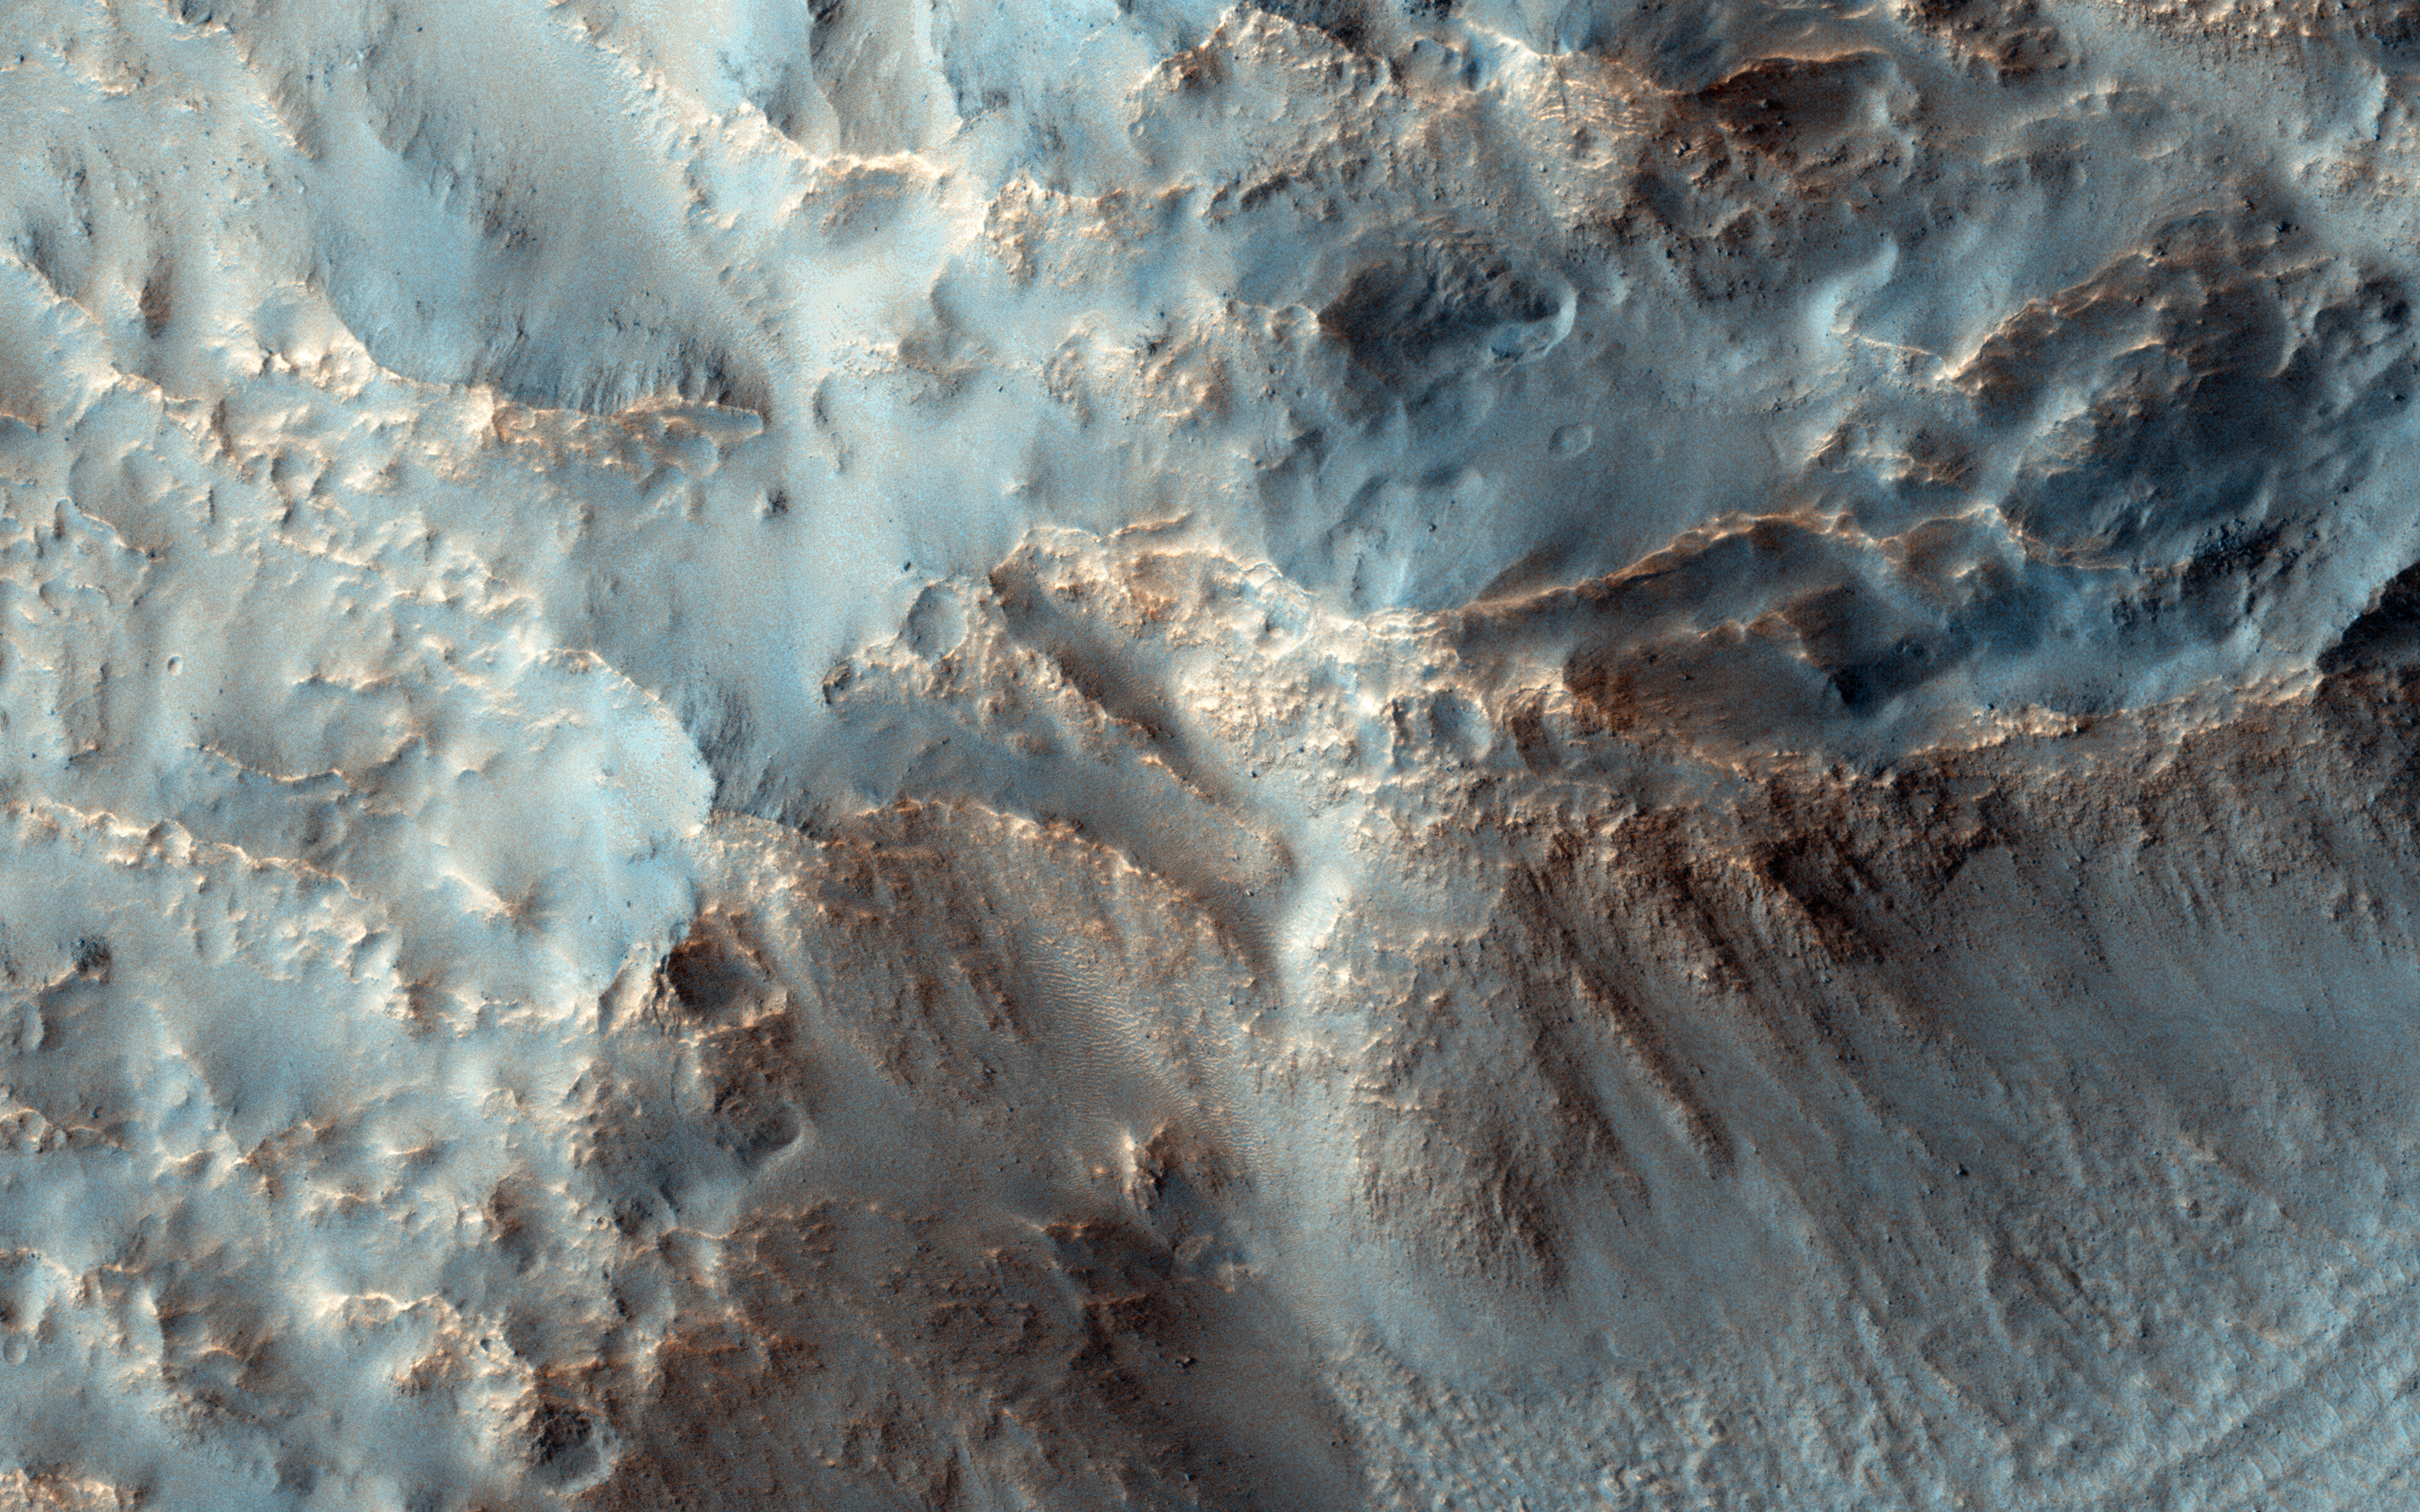

Southeast Rim of Hale Crater

In the search for potential areas with recurring slope lineae (RSL), which are probably caused by briny water, the central peak of Hale Crater is a common target. But we have no images of the southeast rim of the crater. Hale Crater is about 150 kilometers (90 miles) in diameter and located in the mid-southern latitudes just north of the massive Argyre basin.

RSL are often found on northwest-facing slopes, and they occur in the central peak of Hale. During the season when we know RSL appear, this observation at high resolution might help us see if they occur elsewhere.

This caption is based on the original science rationale.

The University of Arizona, Tucson, operates HiRISE, which was built by Ball Aerospace & Technologies Corp., Boulder, Colo. NASA’s Jet Propulsion Laboratory, a division of the California Institute of Technology in Pasadena, manages the Mars Reconnaissance Orbiter Project for NASA’s Science Mission Directorate, Washington.

Credit: NASA/JPL-Caltech/University of Arizona